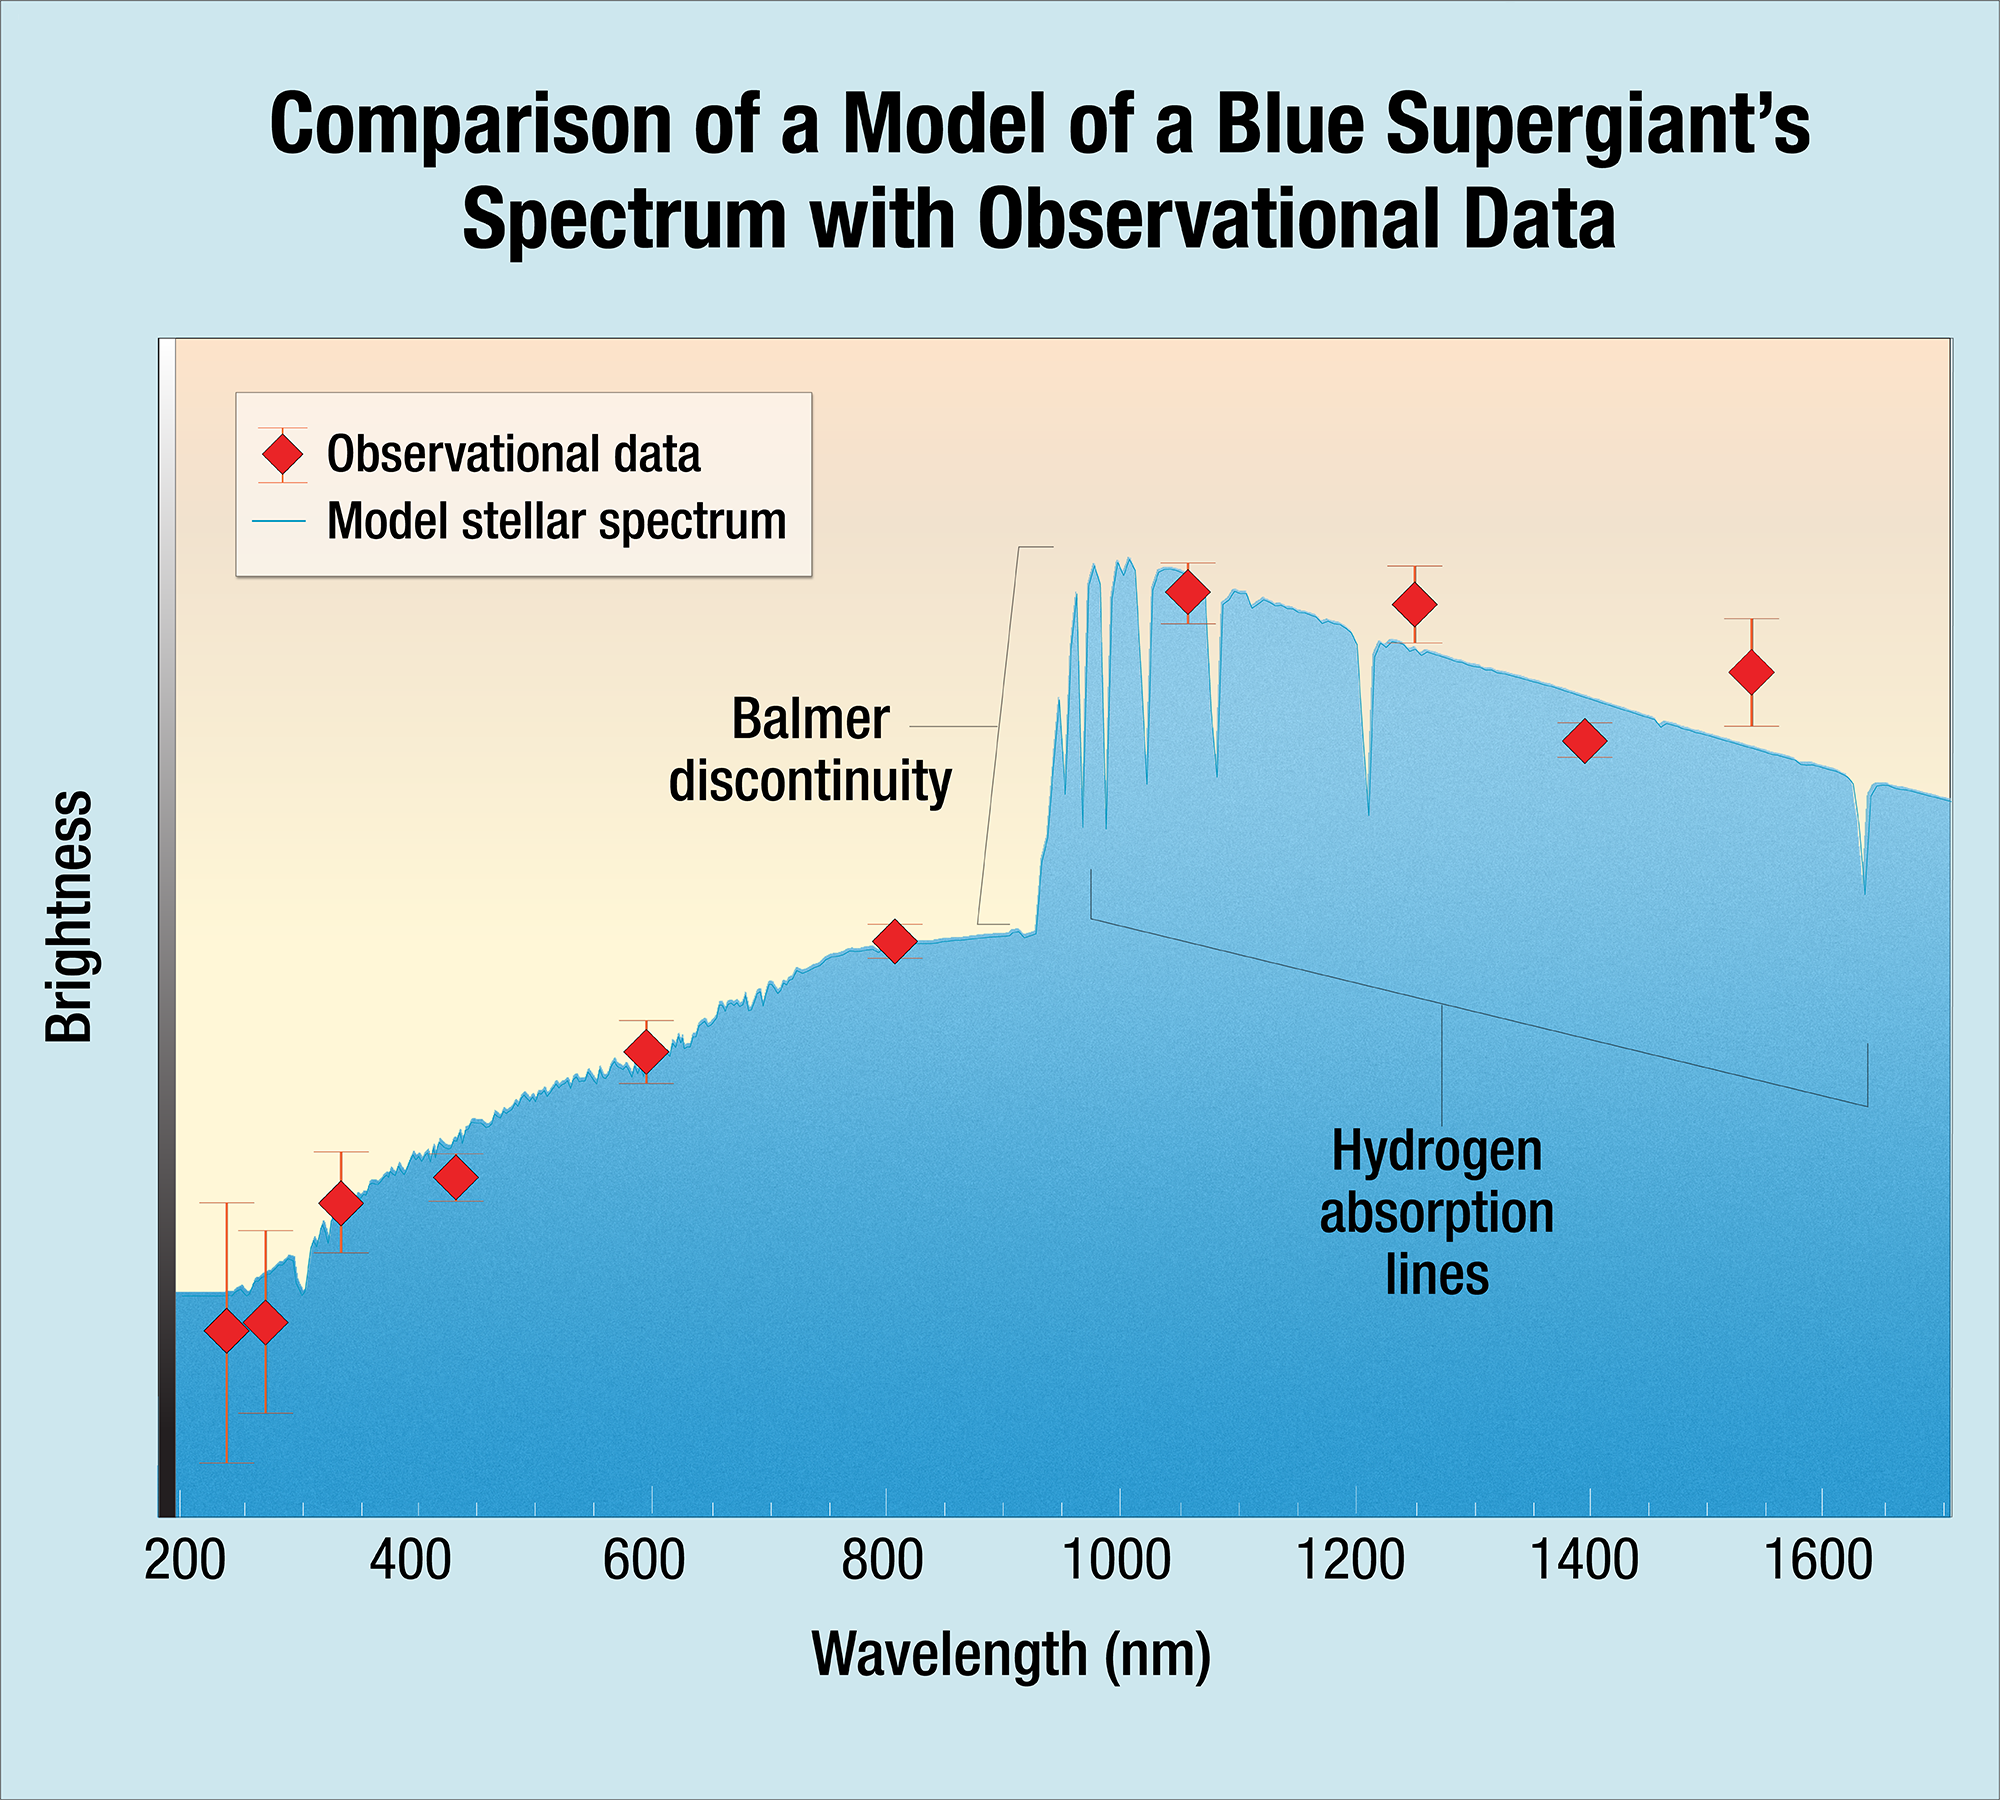

Comparison of a Model of a Blue Supergiant’s Spectrum with Observational Data

Scientists found that the Hubble data from MACS J1149+2223 Lensed Star 1 (Icarus) matches the model for a blue supergiant. The agreement shows a remarkably good fit, and indicates that Icarus is approximately twice as hot as the Sun. The solid blue line shows the model spectrum of the blue supergiant, adjusted for the distance to the host galaxy of the highly magnified star. The red diamonds are the actual data measured for Icarus. The observed wavelength of the Balmer discontinuity relative to its intrinsic wavelength (at about 365 nm) is an indicator of the distance to the star. The strength of the Balmer discontinuity depends on the strength of the star’s gravity at its surface and its temperature.

Credit: NASA, ESA, and A. Feild (STScI)